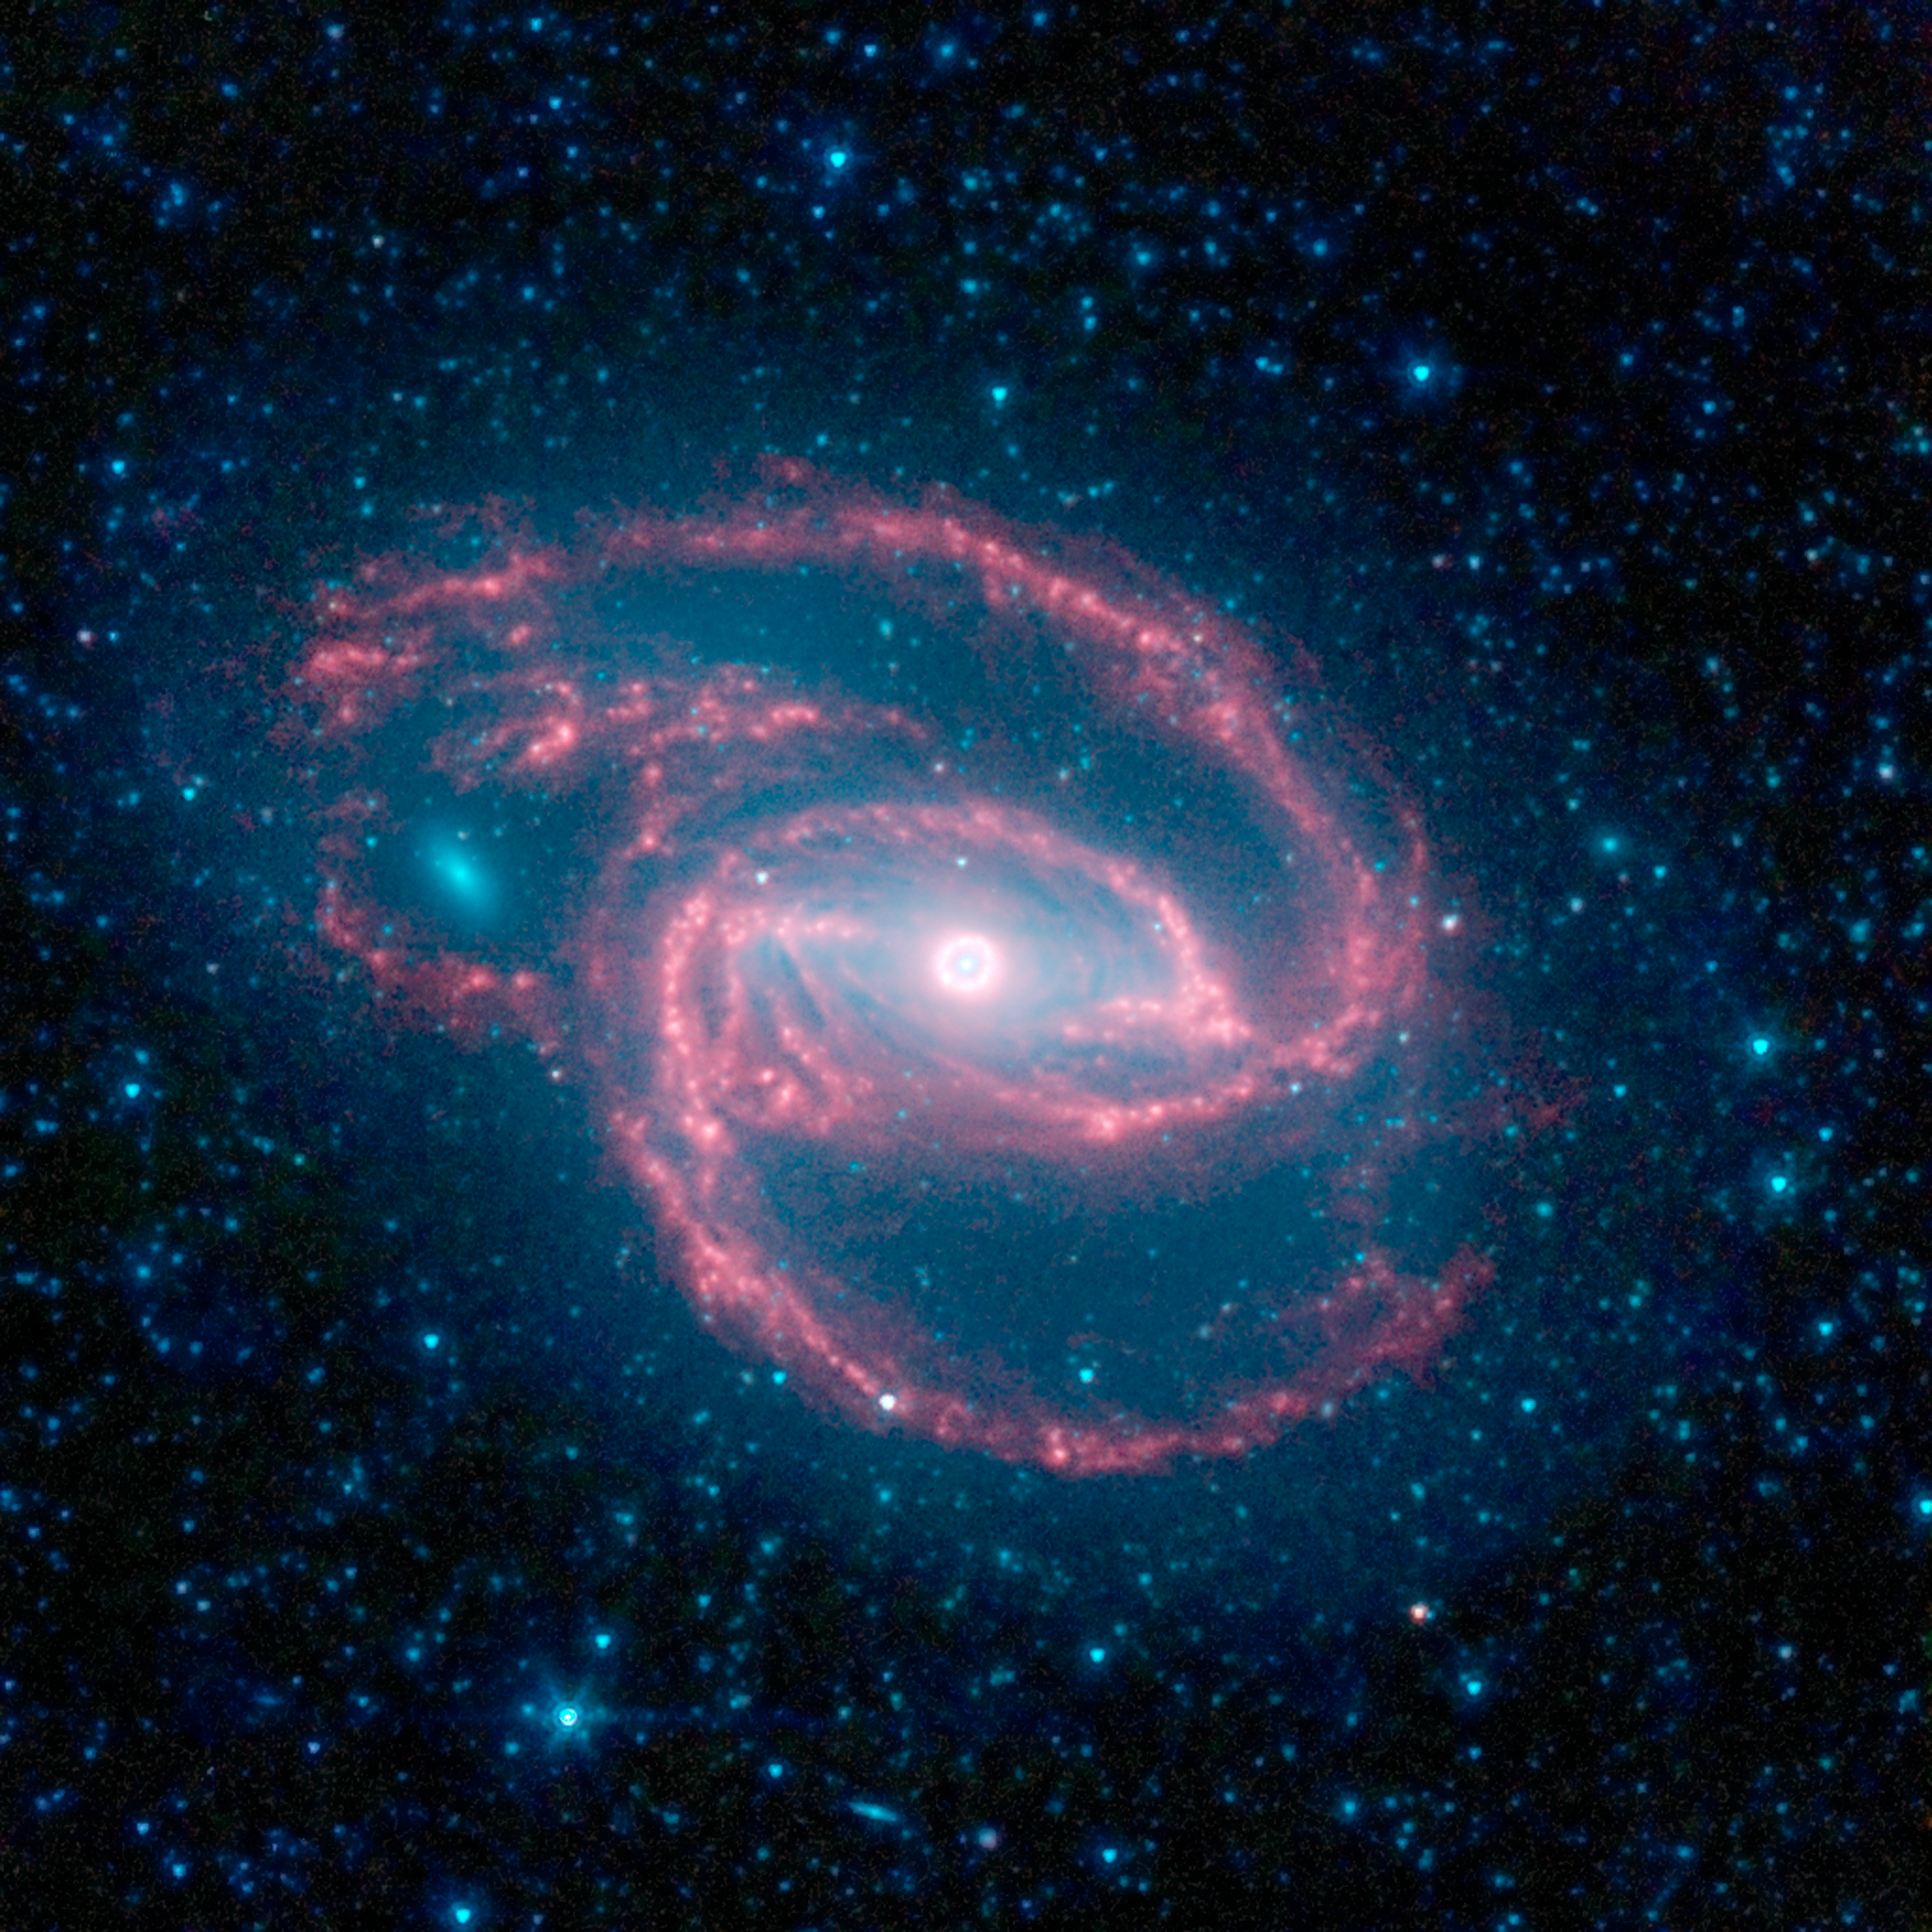

Coiled Creature of the Night

NASA's Spitzer Space Telescope has imaged a wild creature of the dark -- a coiled galaxy with an eye-like object at its center.

The galaxy, called NGC 1097, is located 50 million light-years away. It is spiral-shaped like our Milky Way, with long, spindly arms of stars. The "eye" at the center of the galaxy is actually a monstrous black hole surrounded by a ring of stars. In this color-coded infrared view from Spitzer, the area around the invisible black hole is blue and the ring of stars, white.

The black hole is huge, about 100 million times the mass of our sun, and is feeding off gas and dust along with the occasional unlucky star. Our Milky Way's central black hole is tame in comparison, with a mass of a few million suns.

The ring around the black hole is bursting with new star formation. An inflow of material toward the central bar of the galaxy is causing the ring to light up with new stars.

The galaxy's red spiral arms and the swirling spokes seen between the arms show dust heated by newborn stars. Older populations of stars scattered through the galaxy are blue. The fuzzy blue dot to the left, which appears to fit snuggly between the arms, is a companion galaxy. Astronomers say it is unclear whether this companion poked a hole in the larger galaxy, or just happens to be aligned in a gap in the arms.

Other dots in the picture are either nearby stars in our galaxy, or distant galaxies.

This image was taken during Spitzer's cold mission, before it ran out of liquid coolant. The observatory's warm mission is ongoing, with two infrared channels operating at about 30 Kelvin (minus 406 degrees Fahrenheit).

Infrared light with a wavelength of 3.6 microns is blue; 4.5-micron light is green and 8.0-micron light is red. The contribution from starlight measured at 3.6 microns has been subtracted from the 8.0-micron image to enhance the visibility of the dust features.

Credit: NASA/JPL-Caltech/The SINGS Team (SSC/Caltech)